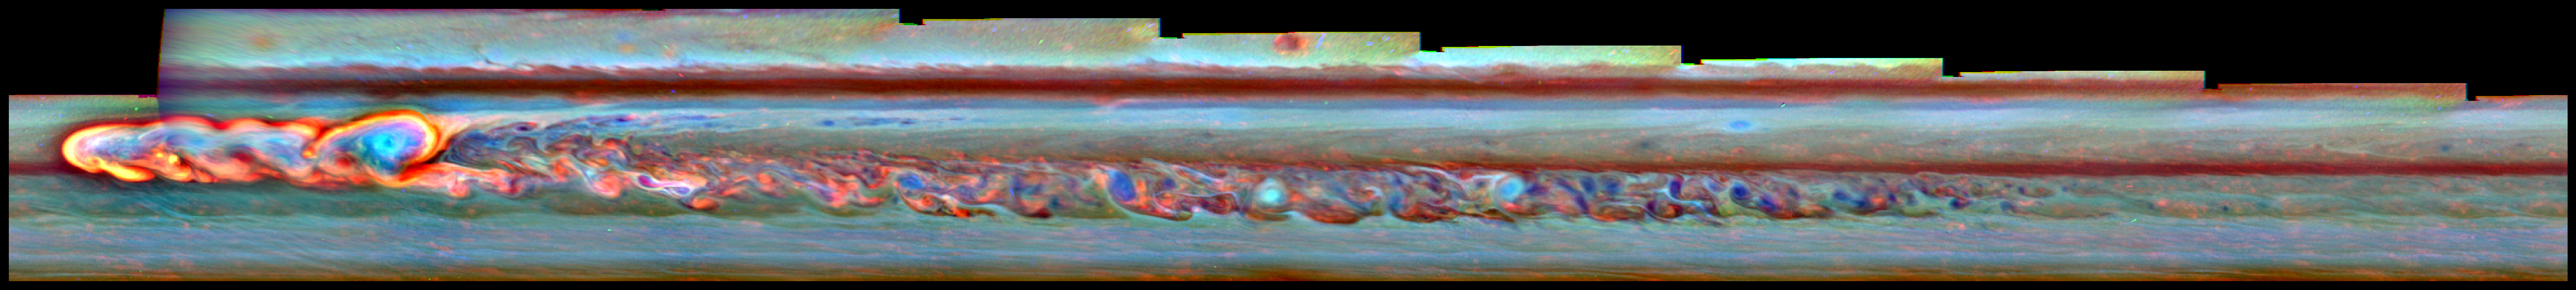

First Chapter of the Northern Storm

This mosaic of false-color images from NASA’s Cassini spacecraft shows what a giant storm in Saturn’s northern hemisphere looked like about a month after it began. The bright head of the storm is on the left. The storm also spawned a clockwise-spinning vortex, seen as the light blue circular feature framed with a curl of bright clouds a little to the right of the storm head.

Cassini’s imaging camera obtained the images that went into this mosaic on Jan. 11, 2011. The storm erupted in early December 2010 and the head of the storm began moving rapidly westward. The vortex, spun off from the head of the storm in early December shortly after the storm began, drifted much more slowly. In August 2011, the head ran into the vortex, like a version of the mythical serpent that bites its own tail. By late August, the convective phase of the storm was over.

The colors indicate the altitudes of the clouds — red is the lowest, green is an intermediate level and blue is the highest. White indicates thick clouds at a high altitude. Scientists assigned red to a wavelength of radiation that penetrates the atmosphere deep down to the top of the tropospheric cloud deck (750 nanometers). The troposphere is the part of the atmosphere where weather occurs. They assigned green to the 728-nanometer wavelength. Blue is a wavelength band that penetrates only to the top of tropospheric haze (890 nanometer).

The Cassini-Huygens mission is a cooperative project of NASA, the European Space Agency and the Italian Space Agency. NASA’s Jet Propulsion Laboratory, a division of the California Institute of Technology in Pasadena, manages the mission for NASA’s Science Mission Directorate, Washington. The Cassini orbiter was designed, developed and assembled at JPL. The Cassini orbiter and its two onboard cameras were designed, developed and assembled at JPL. The imaging operations center is based at the Space Science Institute in Boulder, Colo.

Credit: NASA/JPL-Caltech/SSI/Hampton University